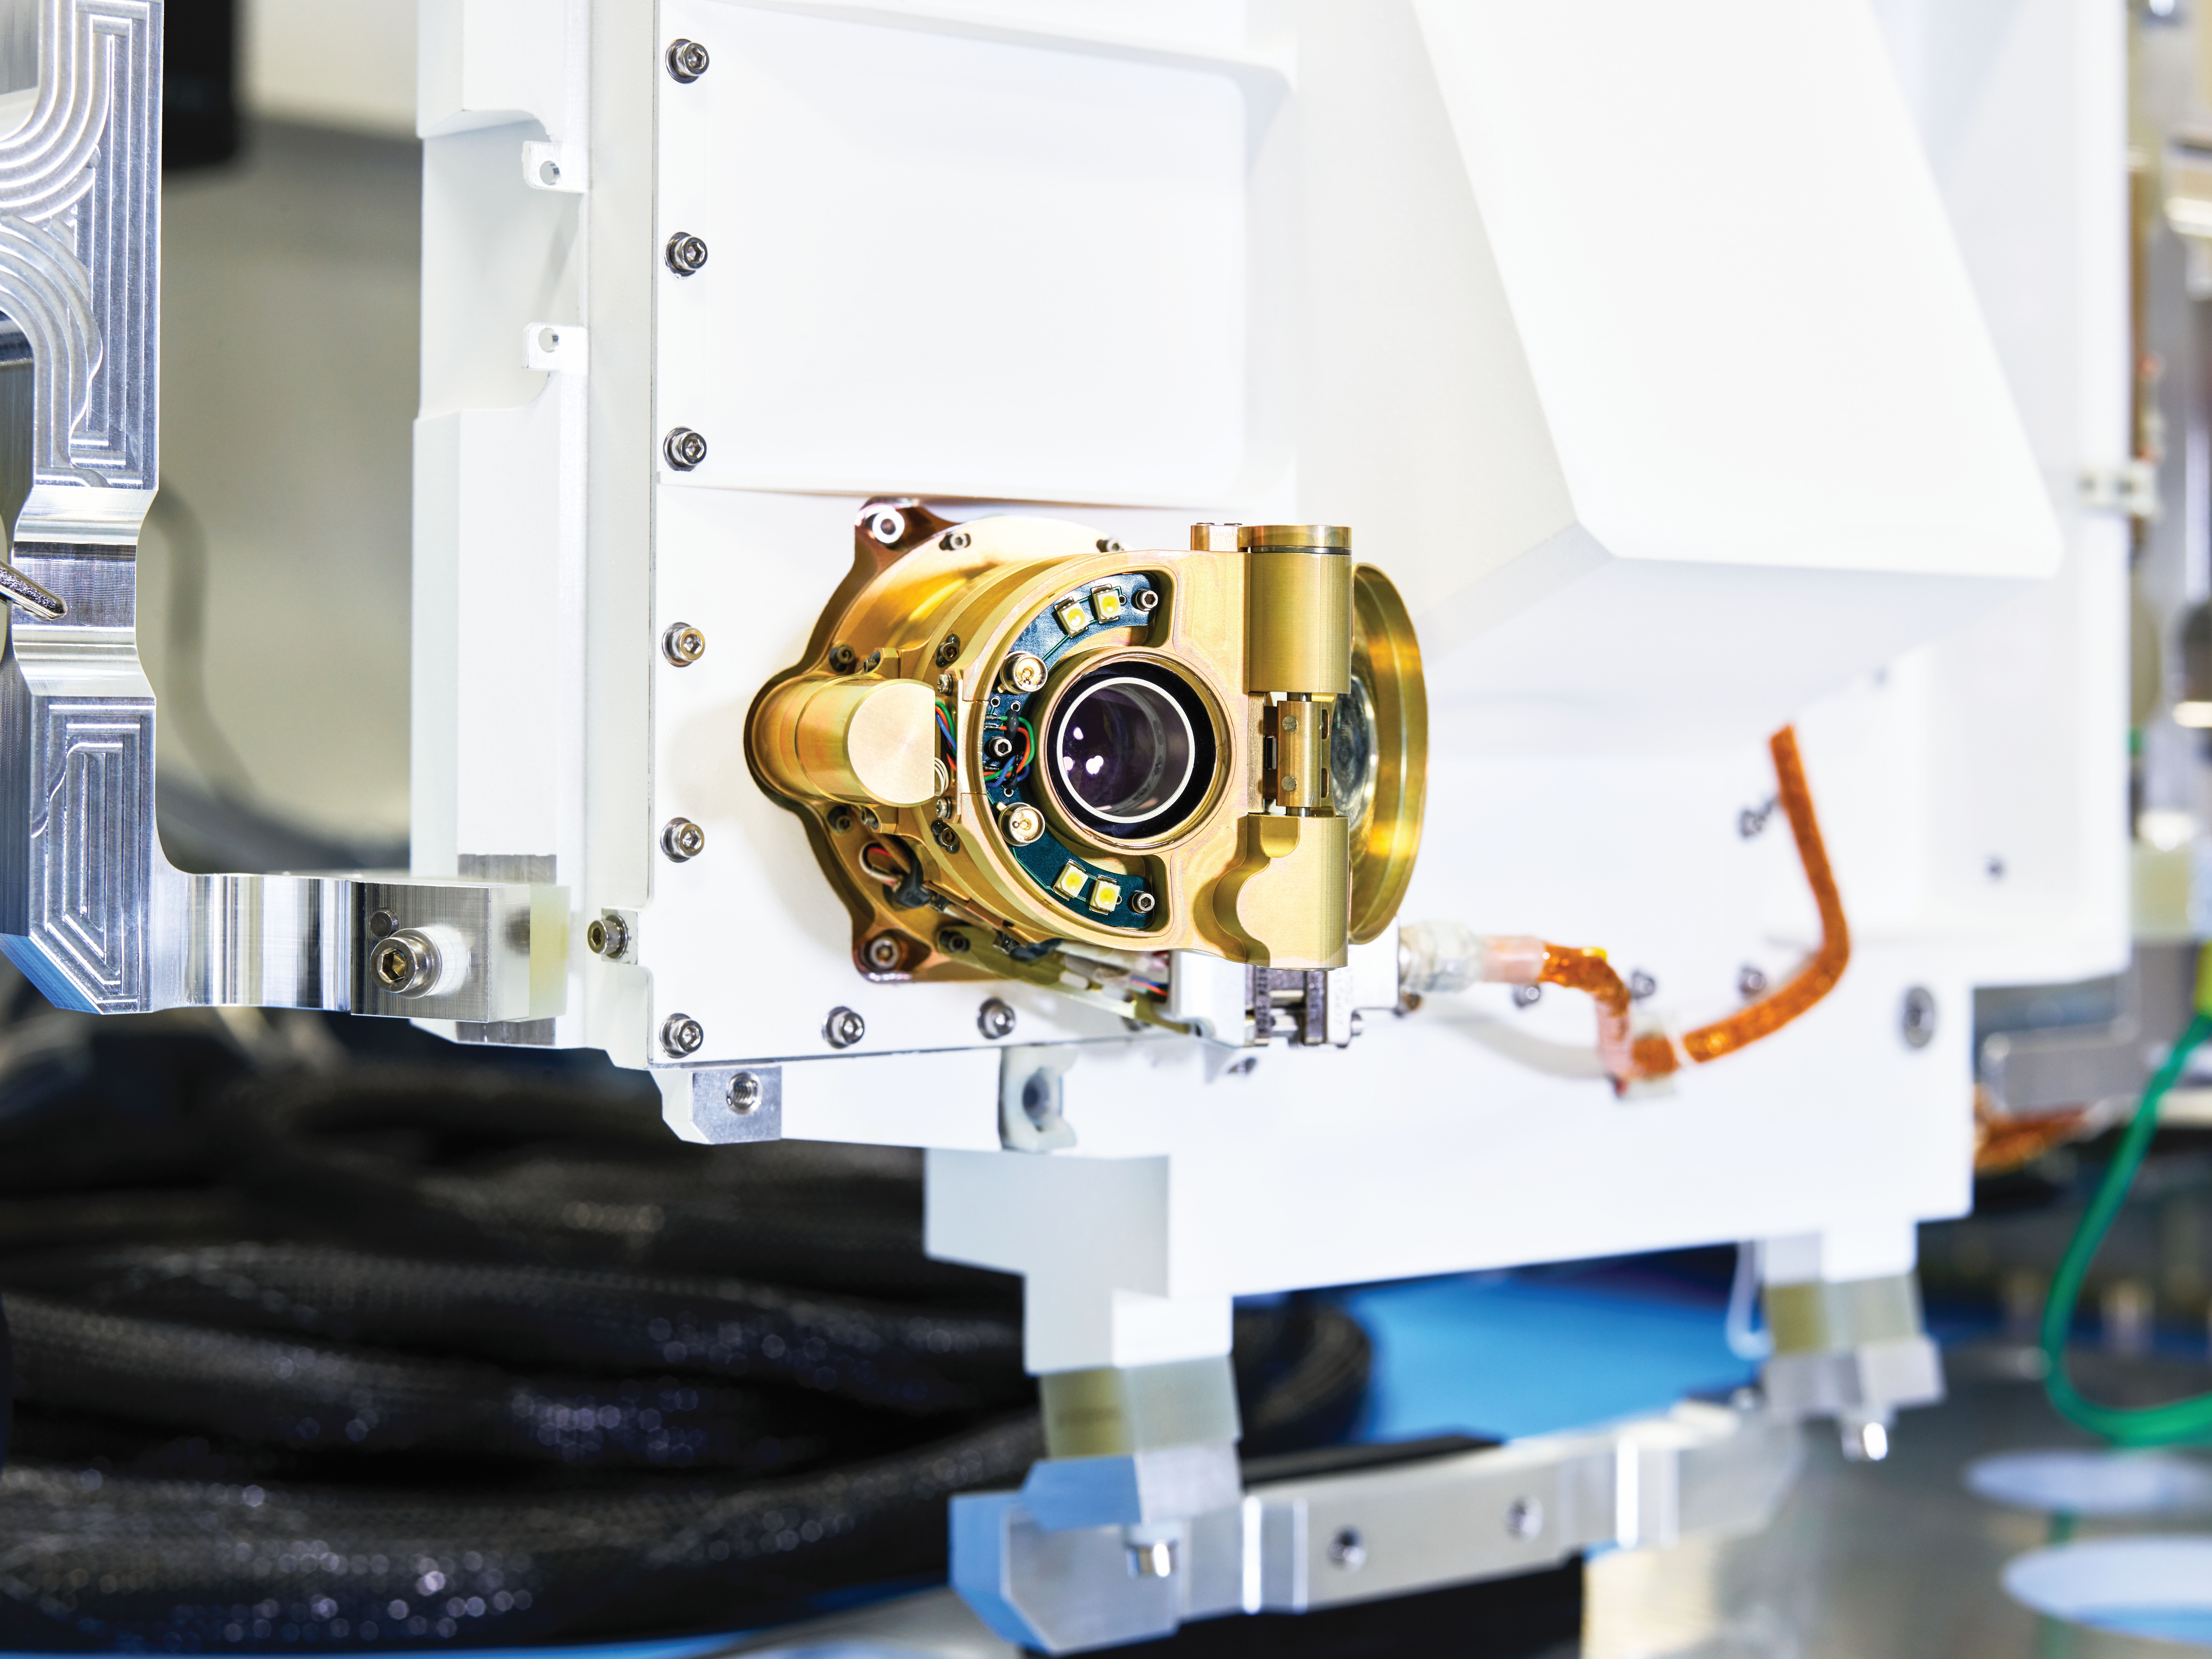

Mars 2020’s SHERLOC Instrument

A close-up view of an engineering model of SHERLOC (Scanning Habitable Environments with Raman & Luminescence for Organics & Chemicals), one the instruments aboard NASA’s Perseverance Mars rover. Located on the end of the rover’s robotic arm, this instrument features an auto-focusing camera (pictured) that shoots black-and-white images used by SHERLOC’s color camera, called WATSON (Wide Angle Topographic Sensor for Operations and eNgineering), to zero in on rock textures. SHERLOC also has a laser, which aims for the dead center of rock surfaces depicted in WATSON’s images.

The laser uses a technique called Raman spectroscopy to detect minerals in microscopic rock features; that data is then superimposed on WATSON’s images. These mineral maps help scientists determine which rock samples Perseverance should drill so that they can be sealed in metal tubes and left on the Martian surface for a future mission to return to Earth.

Credit: NASA/JPL-Caltech